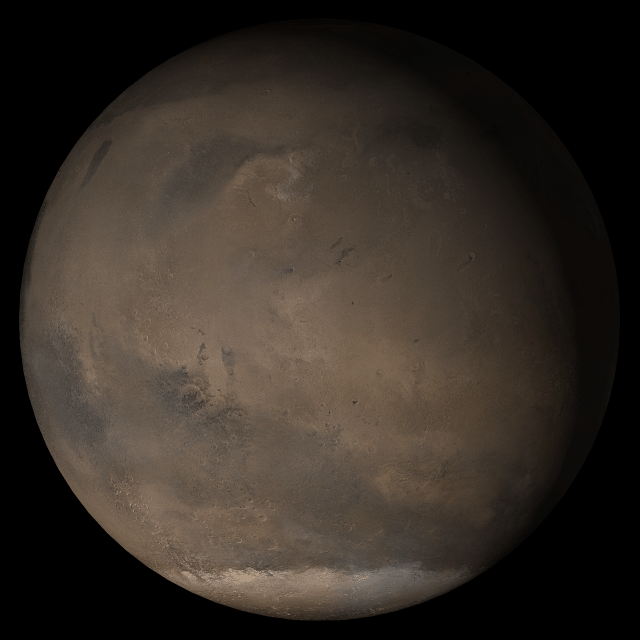

Mars at Ls 176°: Elysium/Mare Cimmerium

22 March 2005
This picture is a composite of Mars Global Surveyor (MGS) Mars Orbiter Camera (MOC) daily global images acquired at Ls 176° during a previous Mars year. This month, Mars looks similar, as Ls 176° occurred in mid-March 2005. The picture shows the Elysium/Mare Cimmerium face of Mars. Over the course of the month, additional faces of Mars as it appears at this time of year are being posted for MOC Picture of the Day. Ls, solar longitude, is a measure of the time of year on Mars. Mars travels 360° around the Sun in 1 Mars year. The year begins at Ls 0°, the start of northern spring and southern autumn.

Location near: 79.1°N, 228.8°W
Image width: ~3 km (~1.9 mi)
Illumination from: lower left
Season: Northern Summer/Southern Winter

Credit: NASA/JPL/Malin Space Science Systems